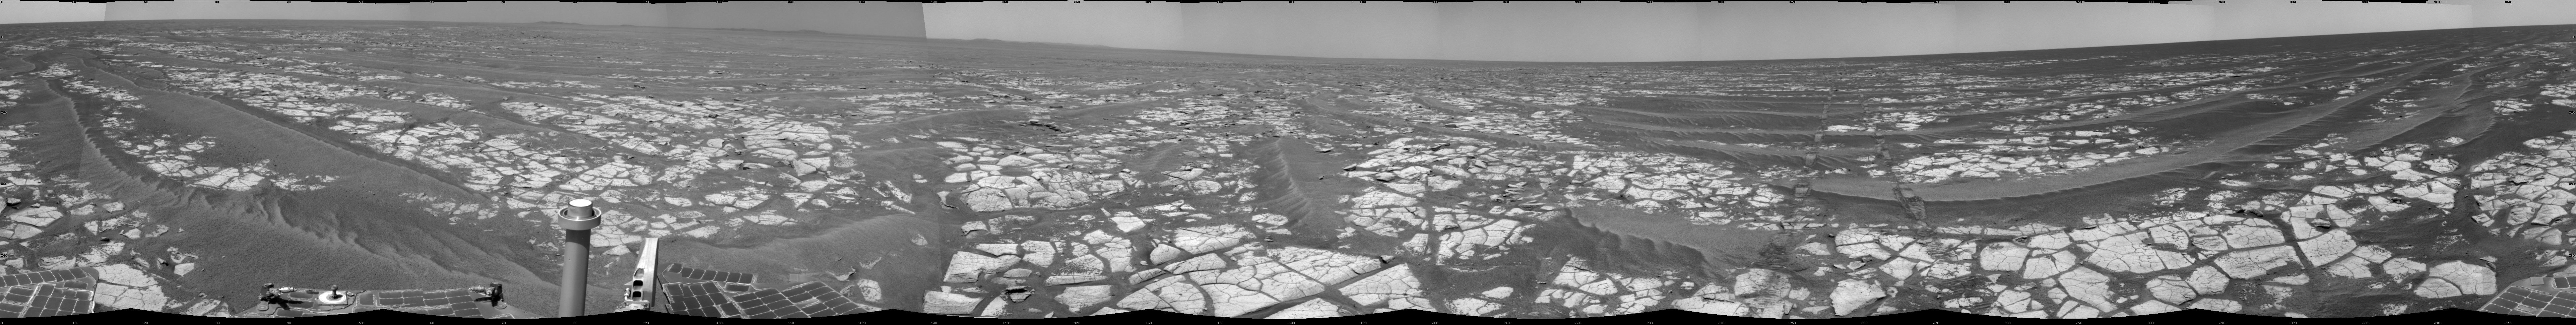

Opportunity’s Surroundings After Sol 2393 Drive

This mosaic of images from the navigation camera on NASA’s Mars Exploration Rover Opportunity shows surroundings of the rover’s location following an 100.7-meter (330-foot) drive during the 2,393rd Martian day, or sol, of Opportunity’s mission on Mars (Oct. 17, 2010). South is at the center; north at both ends.

The camera took the component images for this 360-degree panorama during sols 2393 and 2394. The terrain includes light-toned bedrock and darker ripples of wind-blown sand. For scale, the distance between the parallel wheel tracks in the right half of the image is about 1 meter (about 40 inches).

This view is presented as a cylindrical projection.

Credit: NASA/JPL-Caltech